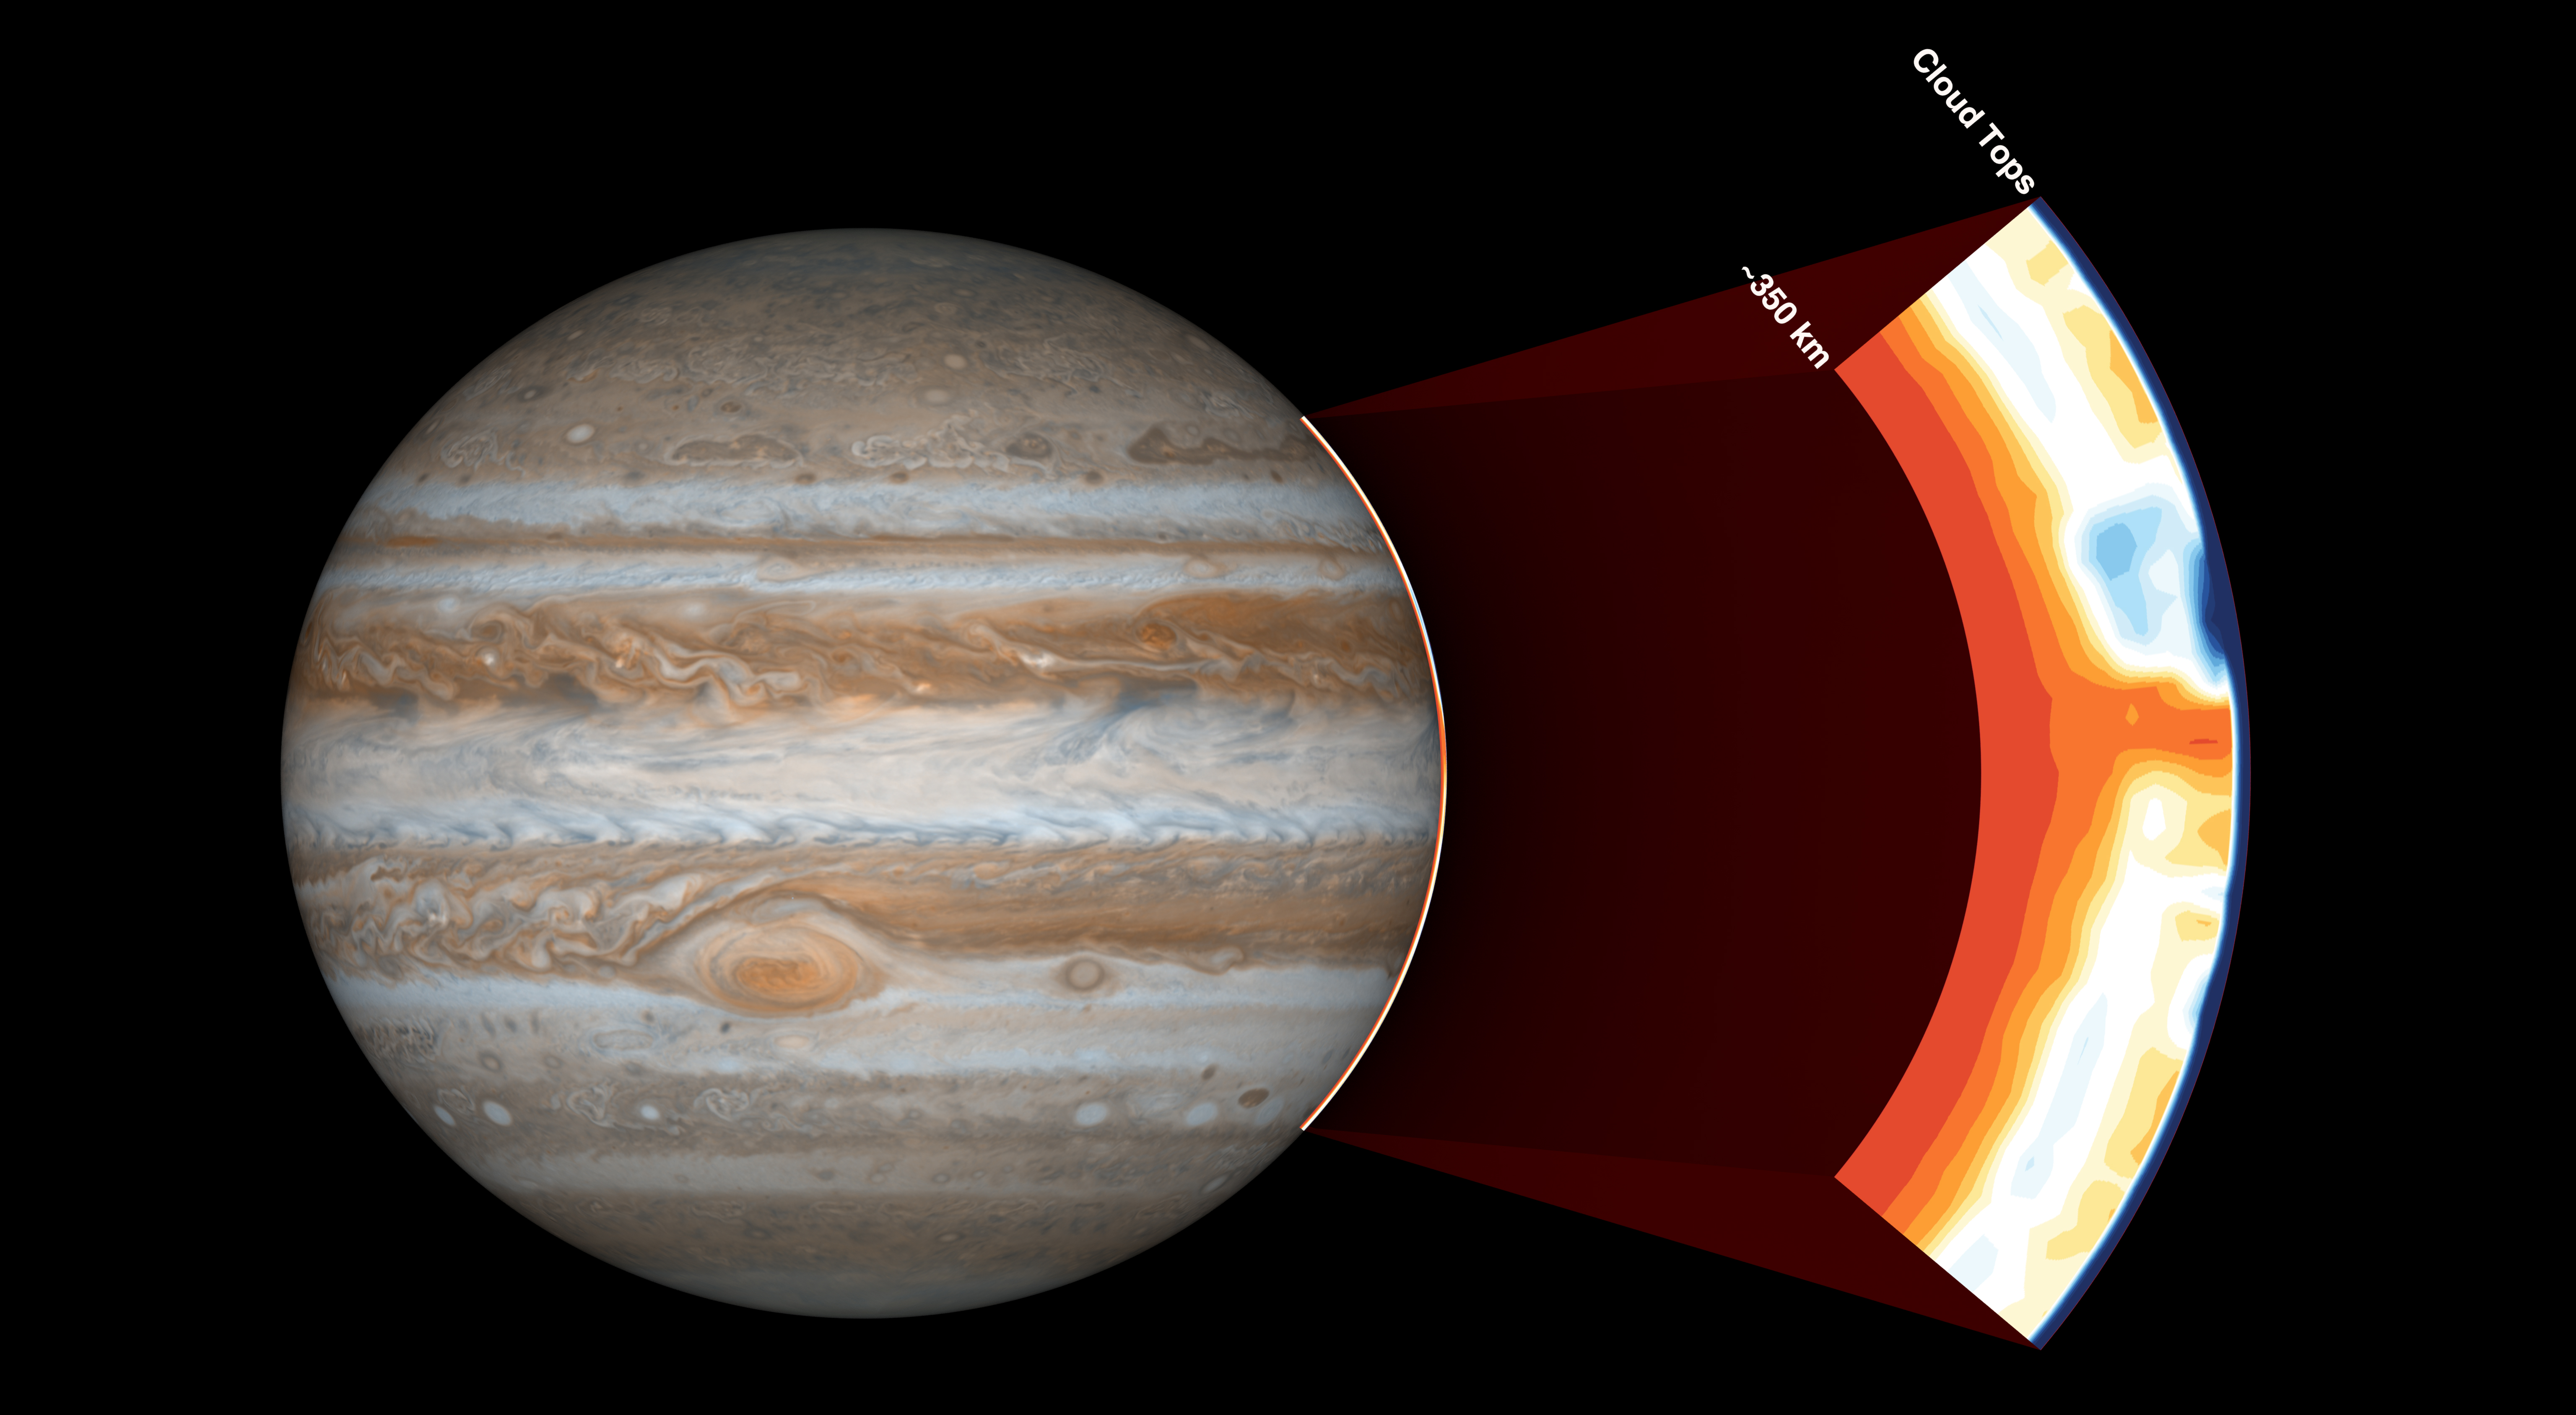

Under Jupiter’s Cloud Tops

NASA’s Juno spacecraft carries an instrument called the Microwave Radiometer, which examines Jupiter’s atmosphere beneath the planet’s cloud tops. This image shows the instrument’s view of the outer part of Jupiter’s atmosphere.

Before Juno began using this instrument, scientists expected the atmosphere to be uniform at depths greater than 60 miles (100 kilometers). But with the Microwave Radiometer, scientists have discovered that the atmosphere has variations down to at least 220 miles (350 kilometers), as deep as the instrument can see.

In the cut-out image to the right, orange signifies high ammonia abundance and blue signifies low ammonia abundance. Jupiter appears to have a band around its equator high in ammonia abundance, with a column shown in orange. This is contrary to scientists’ expectations that ammonia would be uniformly mixed.

NASA’s Jet Propulsion Laboratory manages the Juno mission for the principal investigator, Scott Bolton, of Southwest Research Institute in San Antonio. Juno is part of NASA’s New Frontiers Program, which is managed at NASA’s Marshall Space Flight Center in Huntsville, Alabama, for NASA’s Science Mission Directorate. Lockheed Martin Space Systems, Denver, built the spacecraft. Caltech in Pasadena, California, manages JPL for NASA.

Credit: NASA/JPL-Caltech/SwRI